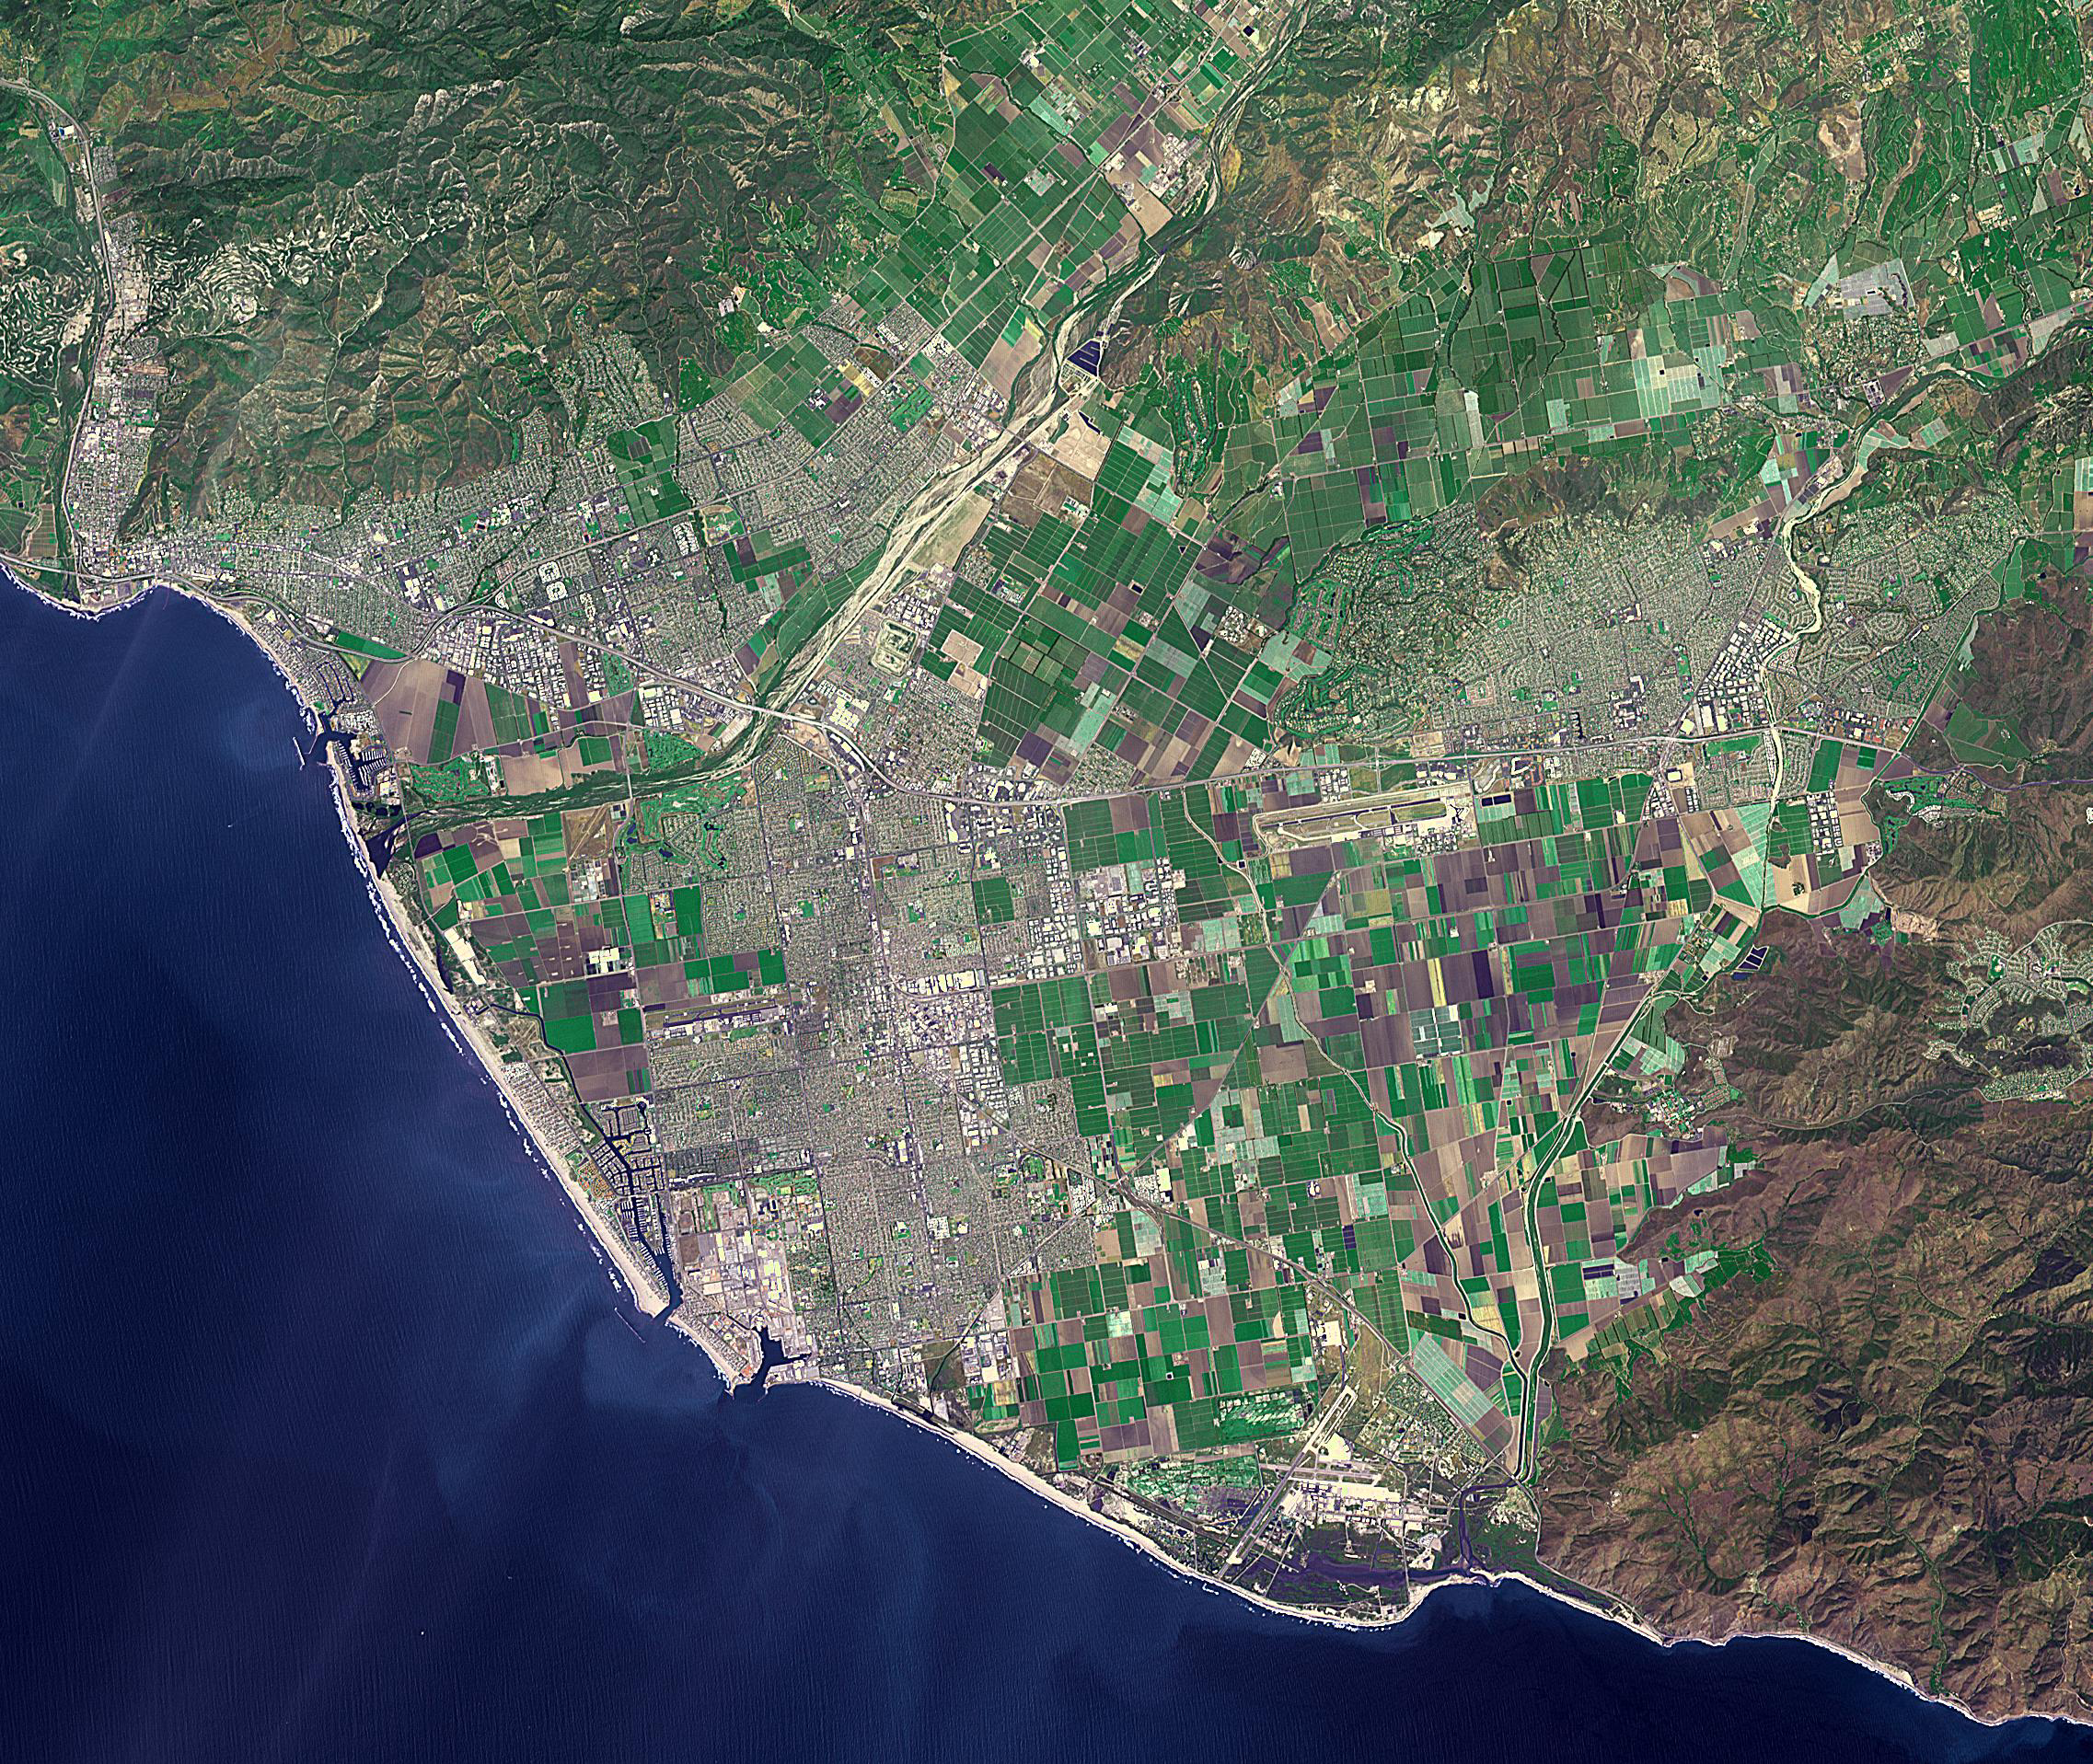

Ventura, CA

Ventura, California has a coastal site, set against hills and flanked by two rivers. Archaeologists have found remnants of human settlements dating back 10,000 years. When the Spaniards arrived at the end of the 18th century, they found the Chumash people and the Shisholop Village (Wikipedia). In 1782 Junipero Serra founded Mission San Buenaventura. Rich agricultural lands and the more recent discovery of oil led to economic growth. In late 2017, the Thomas Fire spread through the downtown and nearby communities, eventually burning over 270,000 acres. The image was acquired April 27, 2016, covers an area of 28.8 by 34.1 kilometers, and is located at 34.2 degrees north, 119.1 degrees west.

With its 14 spectral bands from the visible to the thermal infrared wavelength region and its high spatial resolution of about 50 to 300 feet (15 to 90 meters), ASTER images Earth to map and monitor the changing surface of our planet. ASTER is one of five Earth-observing instruments launched Dec. 18, 1999, on Terra. The instrument was built by Japan’s Ministry of Economy, Trade and Industry. A joint U.S./Japan science team is responsible for validation and calibration of the instrument and data products.

The broad spectral coverage and high spectral resolution of ASTER provides scientists in numerous disciplines with critical information for surface mapping and monitoring of dynamic conditions and temporal change. Example applications are monitoring glacial advances and retreats; monitoring potentially active volcanoes; identifying crop stress; determining cloud morphology and physical properties; wetlands evaluation; thermal pollution monitoring; coral reef degradation; surface temperature mapping of soils and geology; and measuring surface heat balance.

The U.S. science team is located at NASA’s Jet Propulsion Laboratory in Pasadena, Calif. The Terra mission is part of NASA’s Science Mission Directorate, Washington.

Credit: NASA/METI/AIST/Japan Space Systems, and U.S./Japan ASTER Science Team